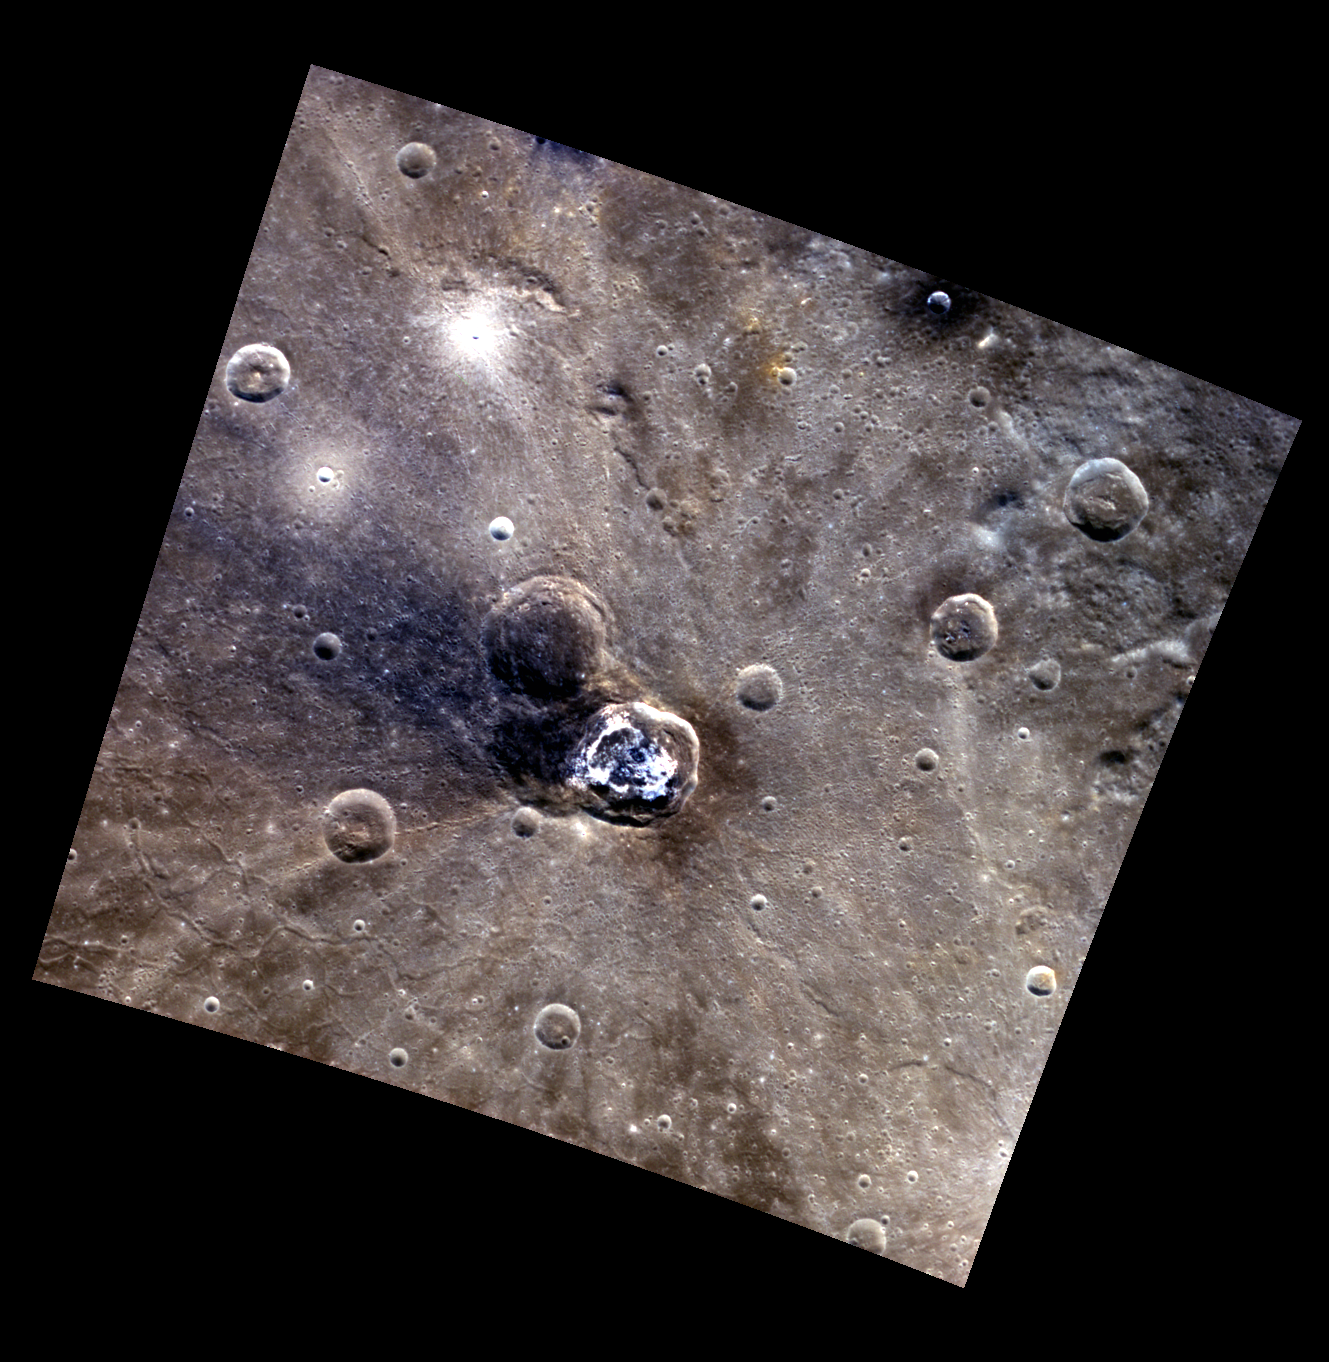

Balanchine’s Blues

The crater at the center of this scene is named for choreographer George Balanchine, as the beautiful swath of diffuse blue ejecta emanating from the crater might remind one of the famous blue tutus in one of Balanchine’s most well known ballets, Serenade. What caused this asymmetric pattern of ejecta? One possibility might be that it formed in part atop a similarly sized, preexisting impact crater. This older crater excavated the lower reflectance blue deposit from beneath the surface, part of which was then redistributed by the impact that formed Balanchine. The cracks visible in the lower left of the image are part of the complex system of graben that cut the floor of the Caloris basin, in which Balanchine in located. North is up in this image.

This image was acquired as a high-resolution targeted color observation. Targeted color observations are images of a small area on Mercury’s surface at resolutions higher than the 1-kilometer/pixel 8-color base map. During MESSENGER’s one-year primary mission, hundreds of targeted color observations were obtained. During MESSENGER’s extended mission, high-resolution targeted color observations are more rare, as the 3-color base map covered Mercury’s northern hemisphere with the highest-resolution color images that are possible.

Date acquired: June 29, 2011
Image Mission Elapsed Time (MET): 217863931, 217863927, 217863923
Image ID: 441964, 441963, 441962
Instrument: Wide Angle Camera (WAC) of the Mercury Dual Imaging System (MDIS)
WAC filters: 9, 7, 6 (996, 748, 433 nanometers) in red, green, and blue
Center Latitude: 39.05°
Center Longitude: 175.8° E
Resolution: 282 meters/pixel
Scale: Balanchine crater is approximately 38 km (24 mi.) in diameter
Incidence Angle: 39.6°
Emission Angle: 6.3°
Phase Angle: 40.9°

The MESSENGER spacecraft is the first ever to orbit the planet Mercury, and the spacecraft’s seven scientific instruments and radio science investigation are unraveling the history and evolution of the Solar System’s innermost planet. MESSENGER acquired over 150,000 images and extensive other data sets. MESSENGER is capable of continuing orbital operations until early 2015.

For information regarding the use of images, see the MESSENGER image use policy.

Credit: NASA/Johns Hopkins University Applied Physics Laboratory/Carnegie Institution of Washington